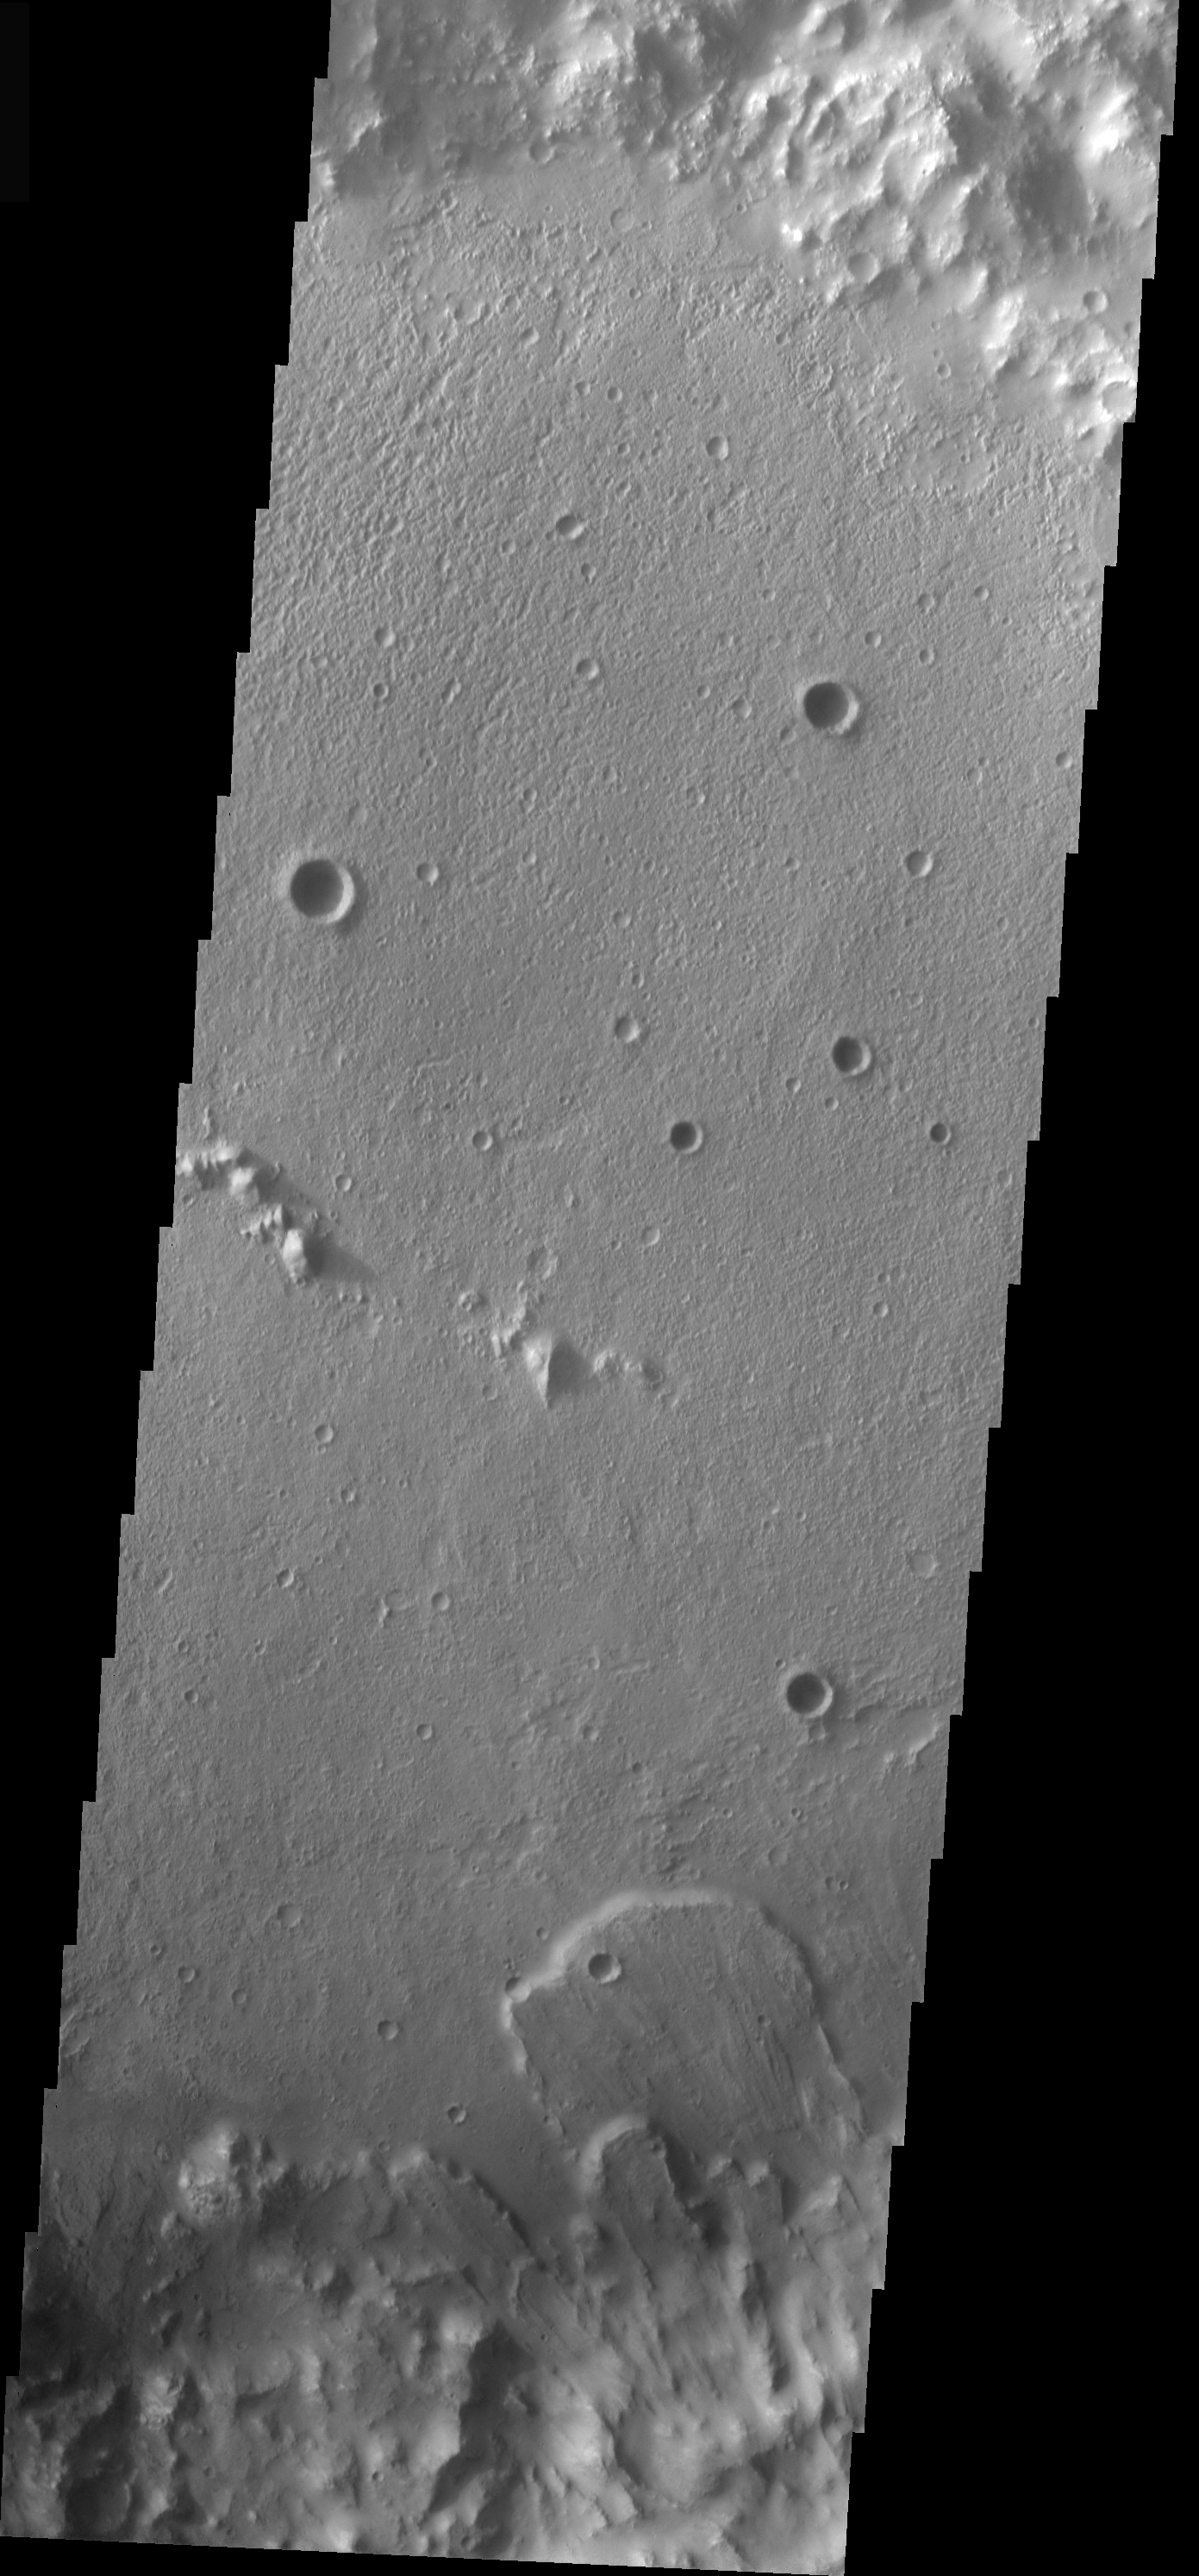

Isidis Crater Landslide

The landslide in this VIS image is located inside an impact crater located south of the Isidis Planitia region of Mars. As with the previous unnamed crater landslide, this one formed due to slope failure of the inner crater rim.

Image information: VIS instrument. Latitude -2.9, Longitude 90.8 East (269.2 West). 19 meter/pixel resolution.

Note: this THEMIS visual image has not been radiometrically nor geometrically calibrated for this preliminary release. An empirical correction has been performed to remove instrumental effects. A linear shift has been applied in the cross-track and down-track direction to approximate spacecraft and planetary motion. Fully calibrated and geometrically projected images will be released through the Planetary Data System in accordance with Project policies at a later time.

NASA’s Jet Propulsion Laboratory manages the 2001 Mars Odyssey mission for NASA’s Office of Space Science, Washington, D.C. The Thermal Emission Imaging System (THEMIS) was developed by Arizona State University, Tempe, in collaboration with Raytheon Santa Barbara Remote Sensing. The THEMIS investigation is led by Dr. Philip Christensen at Arizona State University. Lockheed Martin Astronautics, Denver, is the prime contractor for the Odyssey project, and developed and built the orbiter. Mission operations are conducted jointly from Lockheed Martin and from JPL, a division of the California Institute of Technology in Pasadena.

Credit: NASA/JPL/Arizona State University